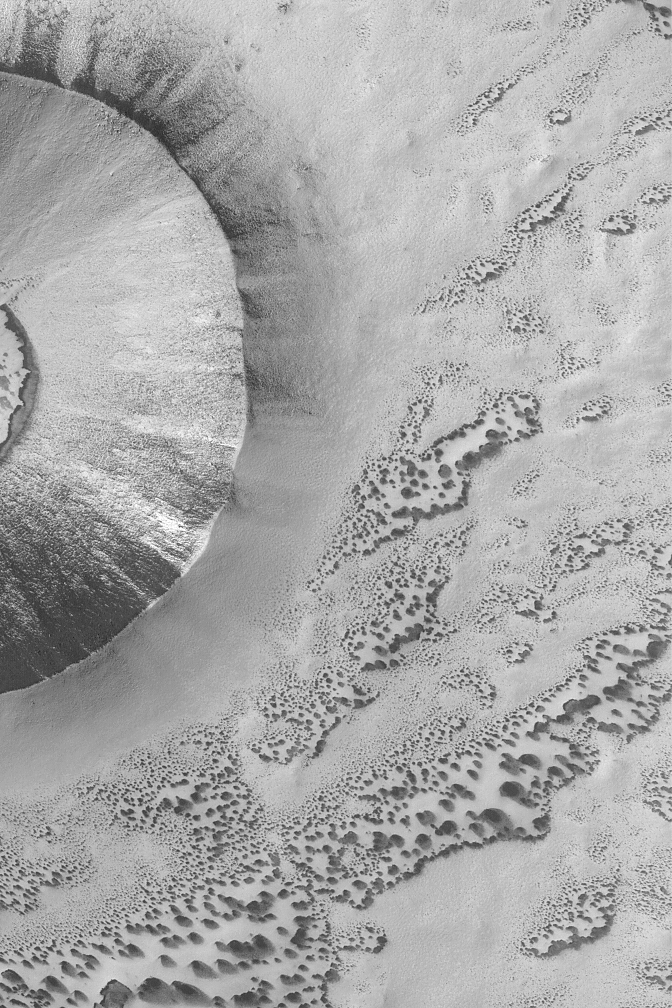

Defrosting Scene

MGS MOC Release No. MOC2-531, 1 November 2003

This June 2003 Mars Global Surveyor (MGS) Mars Orbiter Camera (MOC) picture shows patterns created by subliming carbon dioxide frost in the south polar region of Mars. The circular feature on the west (left) side of the image is a meteor impact crater; its center is just out of view. The dark, spotted features at the bottom and right are patches of windblown sand that have been covered with frost. In this springtime image, the frost has been subliming away for several months. As frost is removed from the patches of sand, it creates a pattern of dark spots. This picture is located near 66.1°S, 322.6°W. The image is illuminated by sunlight from the upper left and covers an area 3 km (1.9 mi) wide.

Credit: NASA/JPL/Malin Space Science Systems